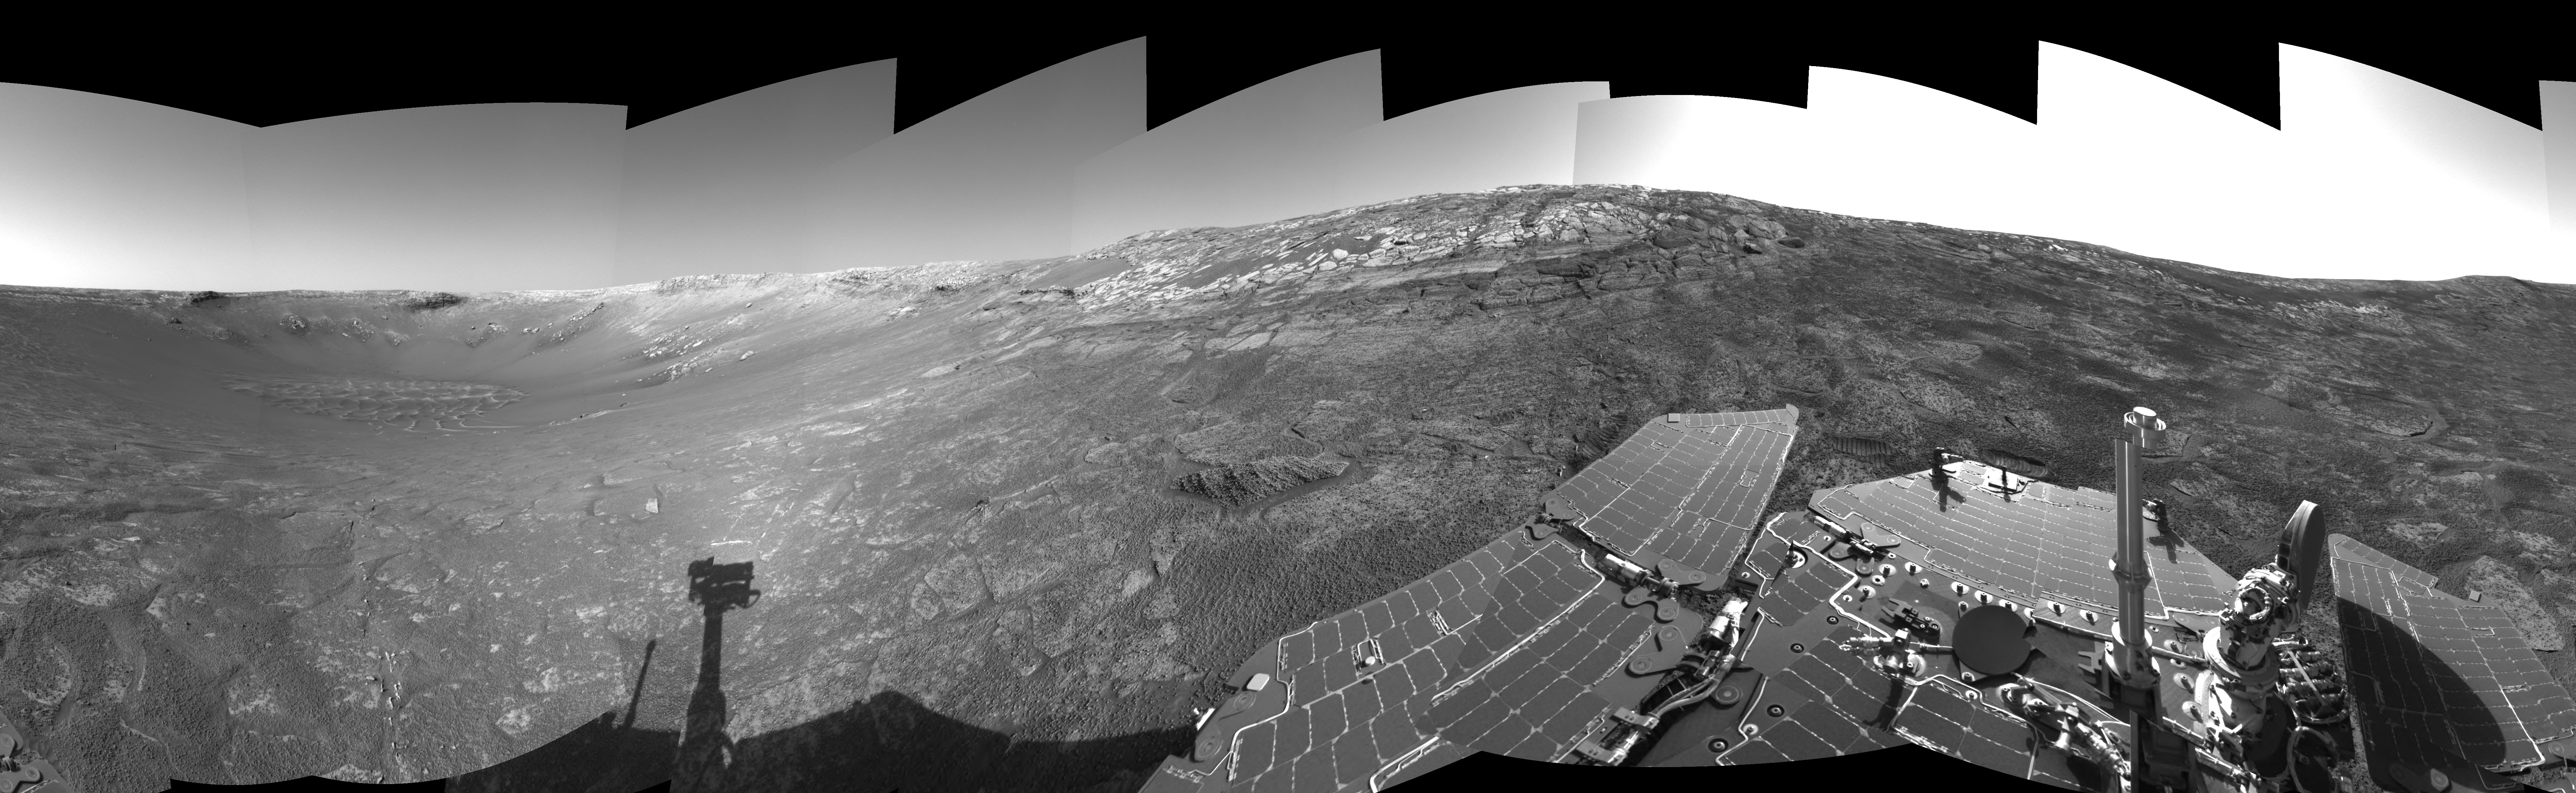

‘Endurance’ All Around (Polar)

This is the right-eye view of a stereo pair showing the terrain surrounding NASA’s Mars Exploration Rover Opportunity on the rover’s 171st sol on Mars (July 17, 2004). It was assembled from images taken by the rover’s navigation camera at a position referred to as “site 33.” Opportunity had driven 11 meters (36 feet) into “Endurance Crater.” The 360-degree view is a cylindrical-perspective projection with geometrical seam correction.

See PIA06702 for 3-D view and PIA06703 for left eye view of this right eye cylindrical-perspective projection.

Credit: NASA/JPL